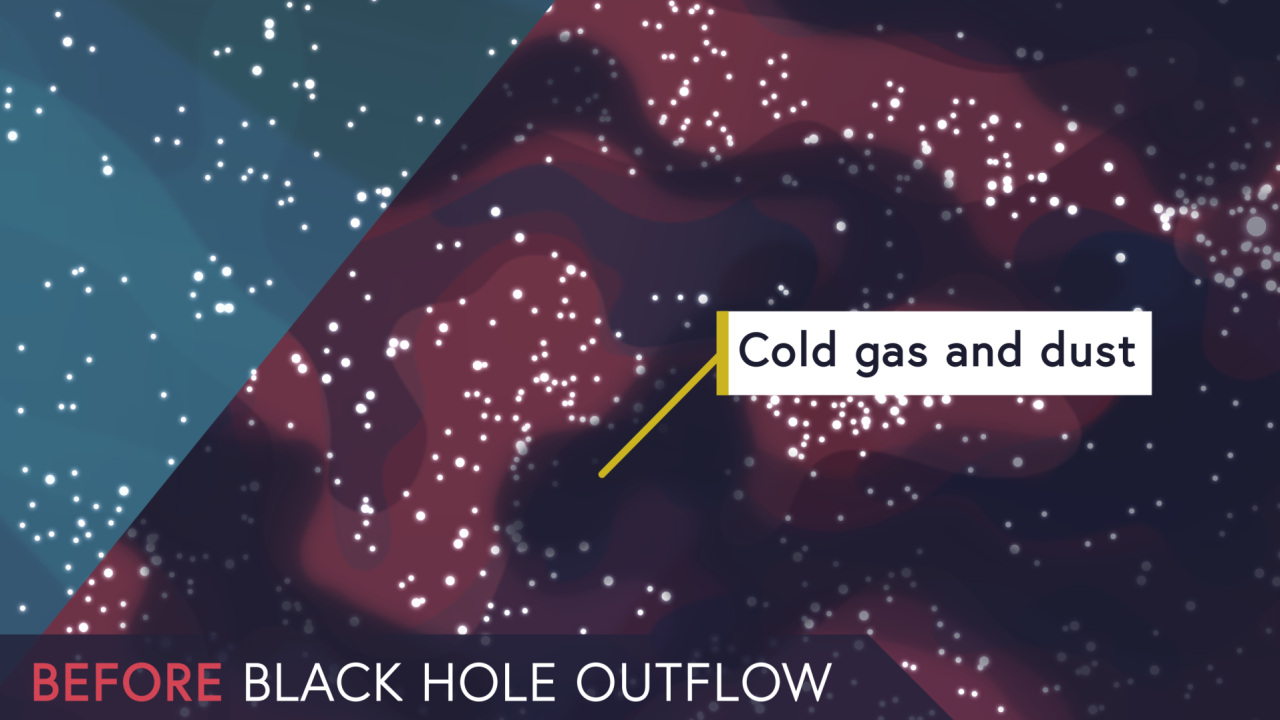

Dissecting Supermassive Black Holes: Conditions for Star Formation

Galaxies’ supermassive black holes affect local—and distant—star formation! See examples of these changes in this brief video, which supports a section of NASA’s James Webb Space Telescope’s “Dissecting Supermassive Black Holes” infographic.

Explore our image and video collections to find more videos in this series, including "Pinpointing the Flows,” and “The Feedback Loop,” and the complete “Dissecting Supermassive Black Holes” infographic available to admire, print, and post on your wall!

Credit: Video: NASA, ESA, CSA, Leah Hustak (STScI)